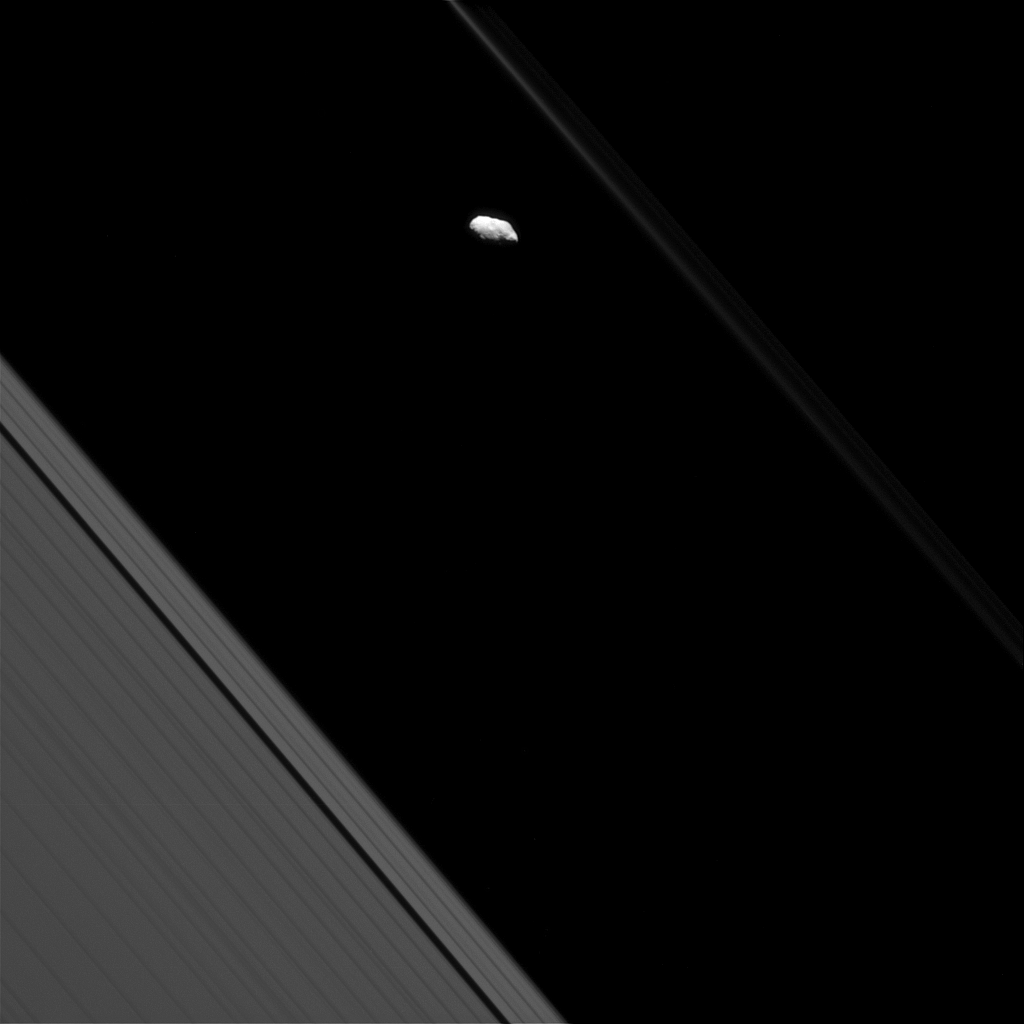

Faint F Ring and Prometheus

Surface features are visible on Saturn’s moon Prometheus in this view from NASA’s Cassini spacecraft. Most of Cassini’s images of Prometheus are too distant to resolve individual craters, making views like this a rare treat.

Saturn’s narrow F ring, which makes a diagonal line beginning at top center, appears bright and bold in some Cassini views, but not here. Since the sun is nearly behind Cassini in this image, most of the light hitting the F ring is being scattered away from the camera, making it appear dim. Light-scattering behavior like this is typical of rings comprised of small particles, such as the F ring.

This view looks toward the unilluminated side of the rings from about 14 degrees below the ring plane. The image was taken in visible light with the Cassini spacecraft narrow-angle camera on Sept. 24, 2016.

The view was acquired at a distance of approximately 226,000 miles (364,000 kilometers) from Prometheus and at a sun-Prometheus-spacecraft, or phase, angle of 51 degrees. Image scale is 1.2 miles (2 kilometers) per pixel.

The Cassini mission is a cooperative project of NASA, ESA (the European Space Agency) and the Italian Space Agency. The Jet Propulsion Laboratory, a division of the California Institute of Technology in Pasadena, manages the mission for NASA’s Science Mission Directorate, Washington. The Cassini orbiter and its two onboard cameras were designed, developed and assembled at JPL. The imaging operations center is based at the Space Science Institute in Boulder, Colorado.

Credit: NASA/JPL-Caltech/Space Science Institute